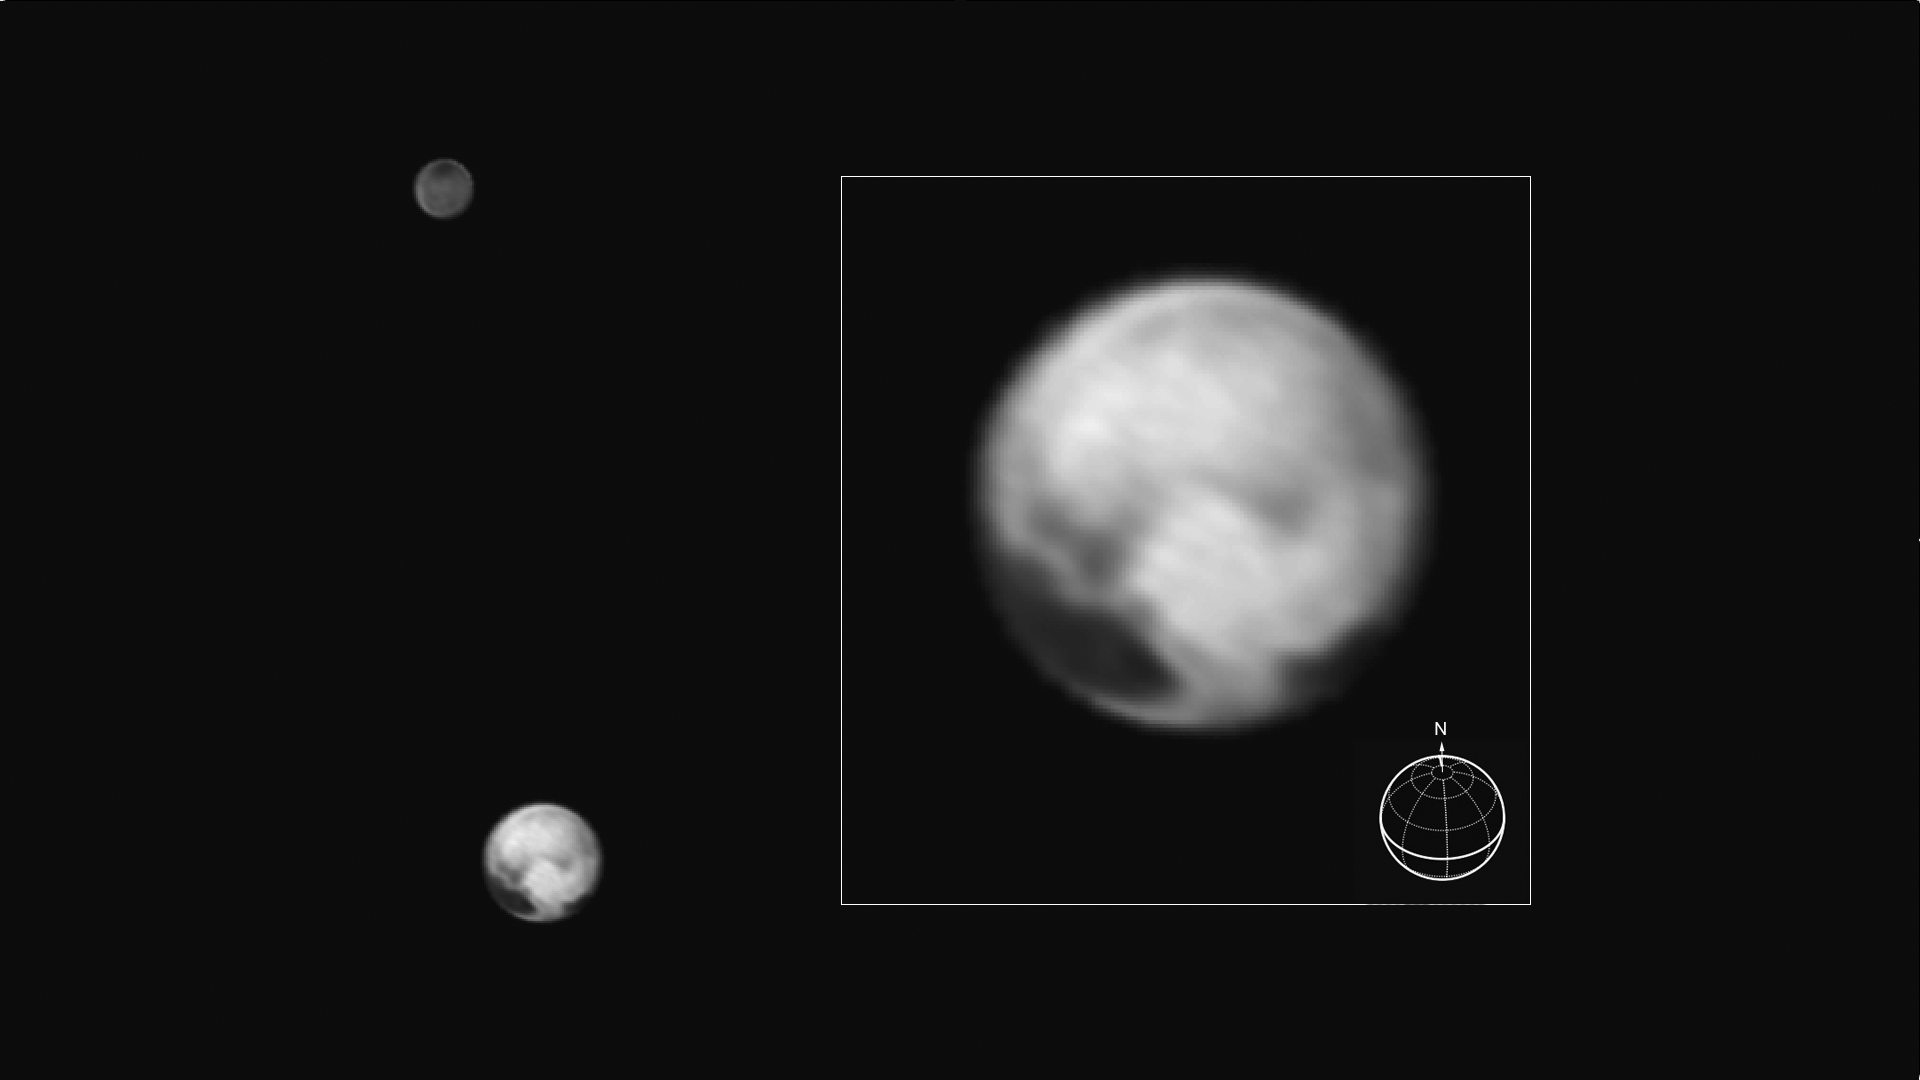

A Remarkable World

This image of Pluto and its big moon Charon was taken by NASA’s New Horizons spacecraft at 04:15 (UTC) on July 1, 2015, and shows the clearest view yet of the sides of Pluto and Charon that will be studied in great detail during New Horizons’ closest approach to the dwarf planet on July 14, 2015. There will be just two more rotations of Pluto and Charon, and two more orbits about their mutual center of gravity, between the time of this image and closest approach (the rotation period of the system is 6.4 days). The image, which has been sharpened by the image processing technique known as deconvolution, shows details as small as about 160 kilometers (100 miles). The highest-resolution images of this side of Pluto, taken on July 14, will show details that are 1,000 times smaller.

New Horizons is revealing Pluto to be a world that, at this point, looks like no other in the solar system. Its equatorial regions are occupied by a discontinuous band of very dark material, which is interrupted on this hemisphere by a very bright region which appears sharp-edged at the resolution of the image. The north polar region is blander, but shows a distinctive darker southern boundary where it meets the higher-contrast equatorial regions. The origin of these remarkable features is still unknown, though some of them might be related to seasonal movement of frost across Pluto’s surface. Charon, in contrast, still shows few details other than the dark polar region.

The image was taken by New Horizons’ Long Range Reconnaissance Imager (LORRI ) at a distance from Pluto of 15.8 million kilometers (9.8 million miles) and has a central longitude of 177 degrees on Pluto and 357 degrees on Charon. The inset shows the orientation of Pluto- the solid lines mark the equator and the prime meridian, which is defined to be the longitude that always faces Charon.

The Johns Hopkins University Applied Physics Laboratory in Laurel, Maryland, designed, built, and operates the New Horizons spacecraft, and manages the mission for NASA’s Science Mission Directorate. The Southwest Research Institute, based in San Antonio, leads the science team, payload operations and encounter science planning. New Horizons is part of the New Frontiers Program managed by NASA’s Marshall Space Flight Center in Huntsville, Alabama.

Credit: NASA/Johns Hopkins University Applied Physics Laboratory/Southwest Research Institute